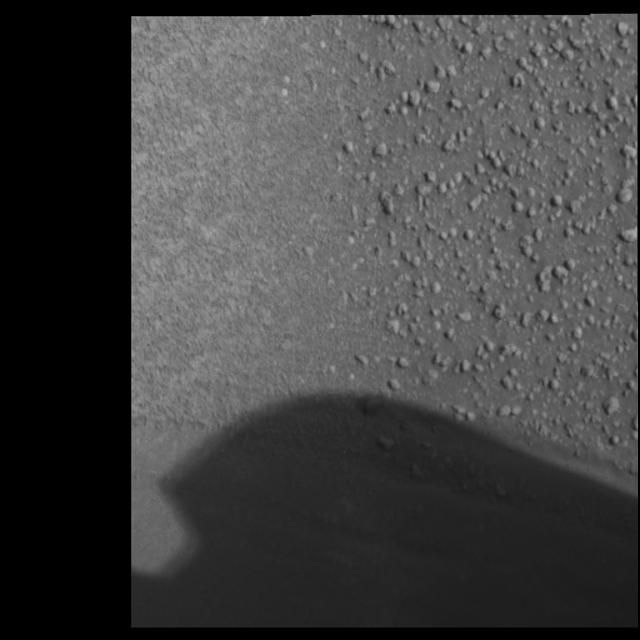

Where Light Meets Dark

Figure 1 (close-up)

This panoramic camera image of the soil target whimsically called “Neopolitan” from the Mars Exploration Rover Opportunity’s “Eagle Crater” soil survey highlights the border between two different soil types – a lighter, finer-grained unit to the left and a darker, coarser-grained to the right. Scientists are pondering the unusually distinct border between these different soil types. To the lower left and partially hidden by the shadow of the mast is an airbag bounce mark.

Credit: NASA/JPL/Cornell